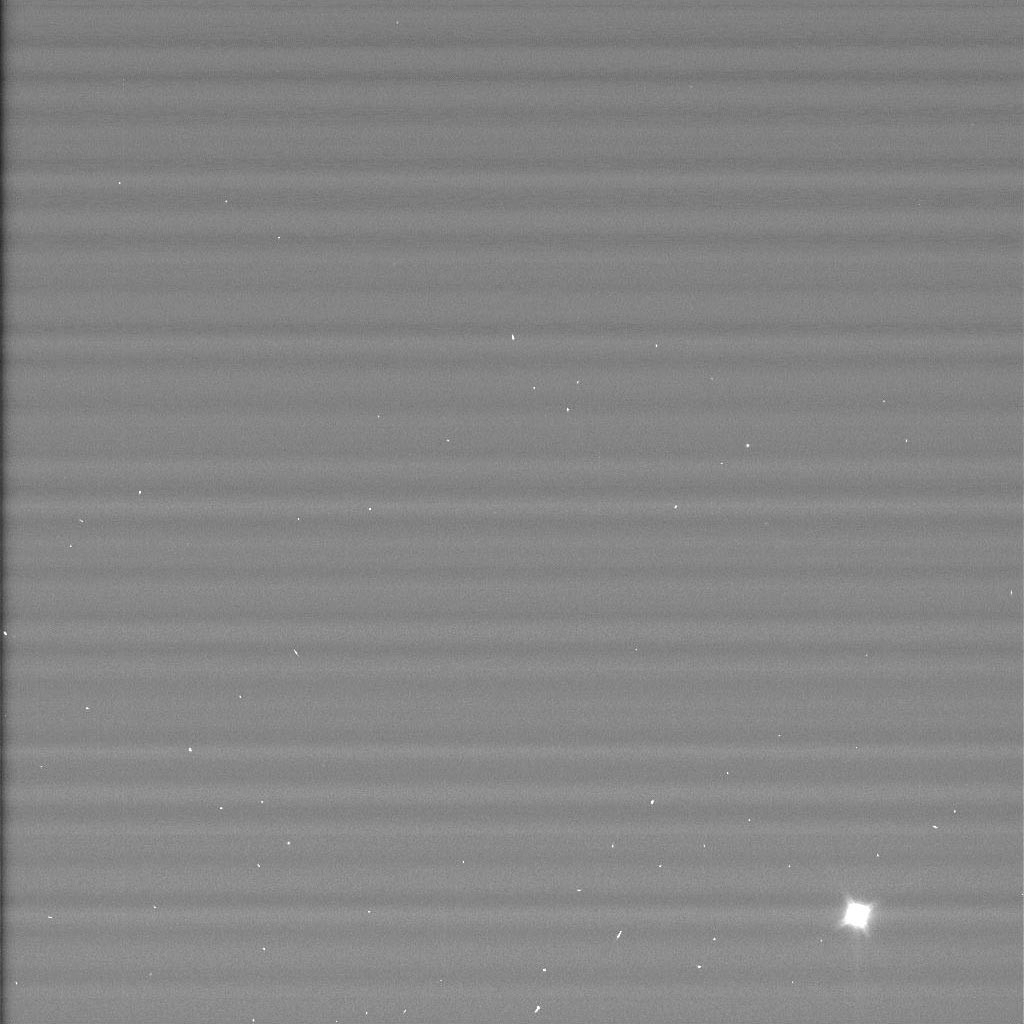

Huygens Probe Shines for Cassini’s Cameras #1

Figure 1

The European Space Agency’s Huygens probe appears shining as it coasts away from Cassini in this image taken on Dec. 26, 2004, just two days after the probe successfully detached from the Cassini spacecraft.

The white boxes shown in figure 1 are known stars. The probe is the brightest item on the lower right. The other dots are artifacts of the camera. Although only a few pixels across, this image is helping navigators reconstruct the probe’s trajectory and pinpoint its position relative to Cassini. This information so far shows that the probe and Cassini are right on the mark and well within the predicted trajectory accuracy. This information is important to help establish the required geometry between the probe and the orbiter for radio communications during the probe descent on January 14.

The Huygens probe, built and managed by ESA, will remain dormant until the onboard timer wakes it up just before the probe reaches Titan’s upper atmosphere on Jan. 14, 2005. Then it will begin a dramatic plunge through Titan’s murky atmosphere, tasting its chemical makeup and composition as it descends to touch down on its surface. The data gathered during this 2-1/2 hour descent will be transmitted from the probe to the Cassini orbiter. Afterward, Cassini will point its antenna to Earth and relay the data through NASA’s Deep Space Network to JPL and on to the European Space Agency’s Space Operations Center in Darmstadt, Germany, which serves as the operations center for the Huygens probe mission. From this control center, ESA engineers will be tracking the probe and scientists will be standing by to process the data from the probe’s six instruments.

This image was taken with the Cassini spacecraft narrow angle camera at a distance of 52 kilometers (32 miles) from the probe on Dec. 26, 2004. The image has been magnified and contrast enhanced to aid visibility.

The Cassini-Huygens mission is a cooperative project of NASA, the European Space Agency and the Italian Space Agency. The Jet Propulsion Laboratory, a division of the California Institute of Technology in Pasadena, manages the mission for NASA’s Science Mission Directorate, Washington, D.C. The Cassini orbiter and its two onboard cameras were designed, developed and assembled at JPL.

Credit: NASA/JPL